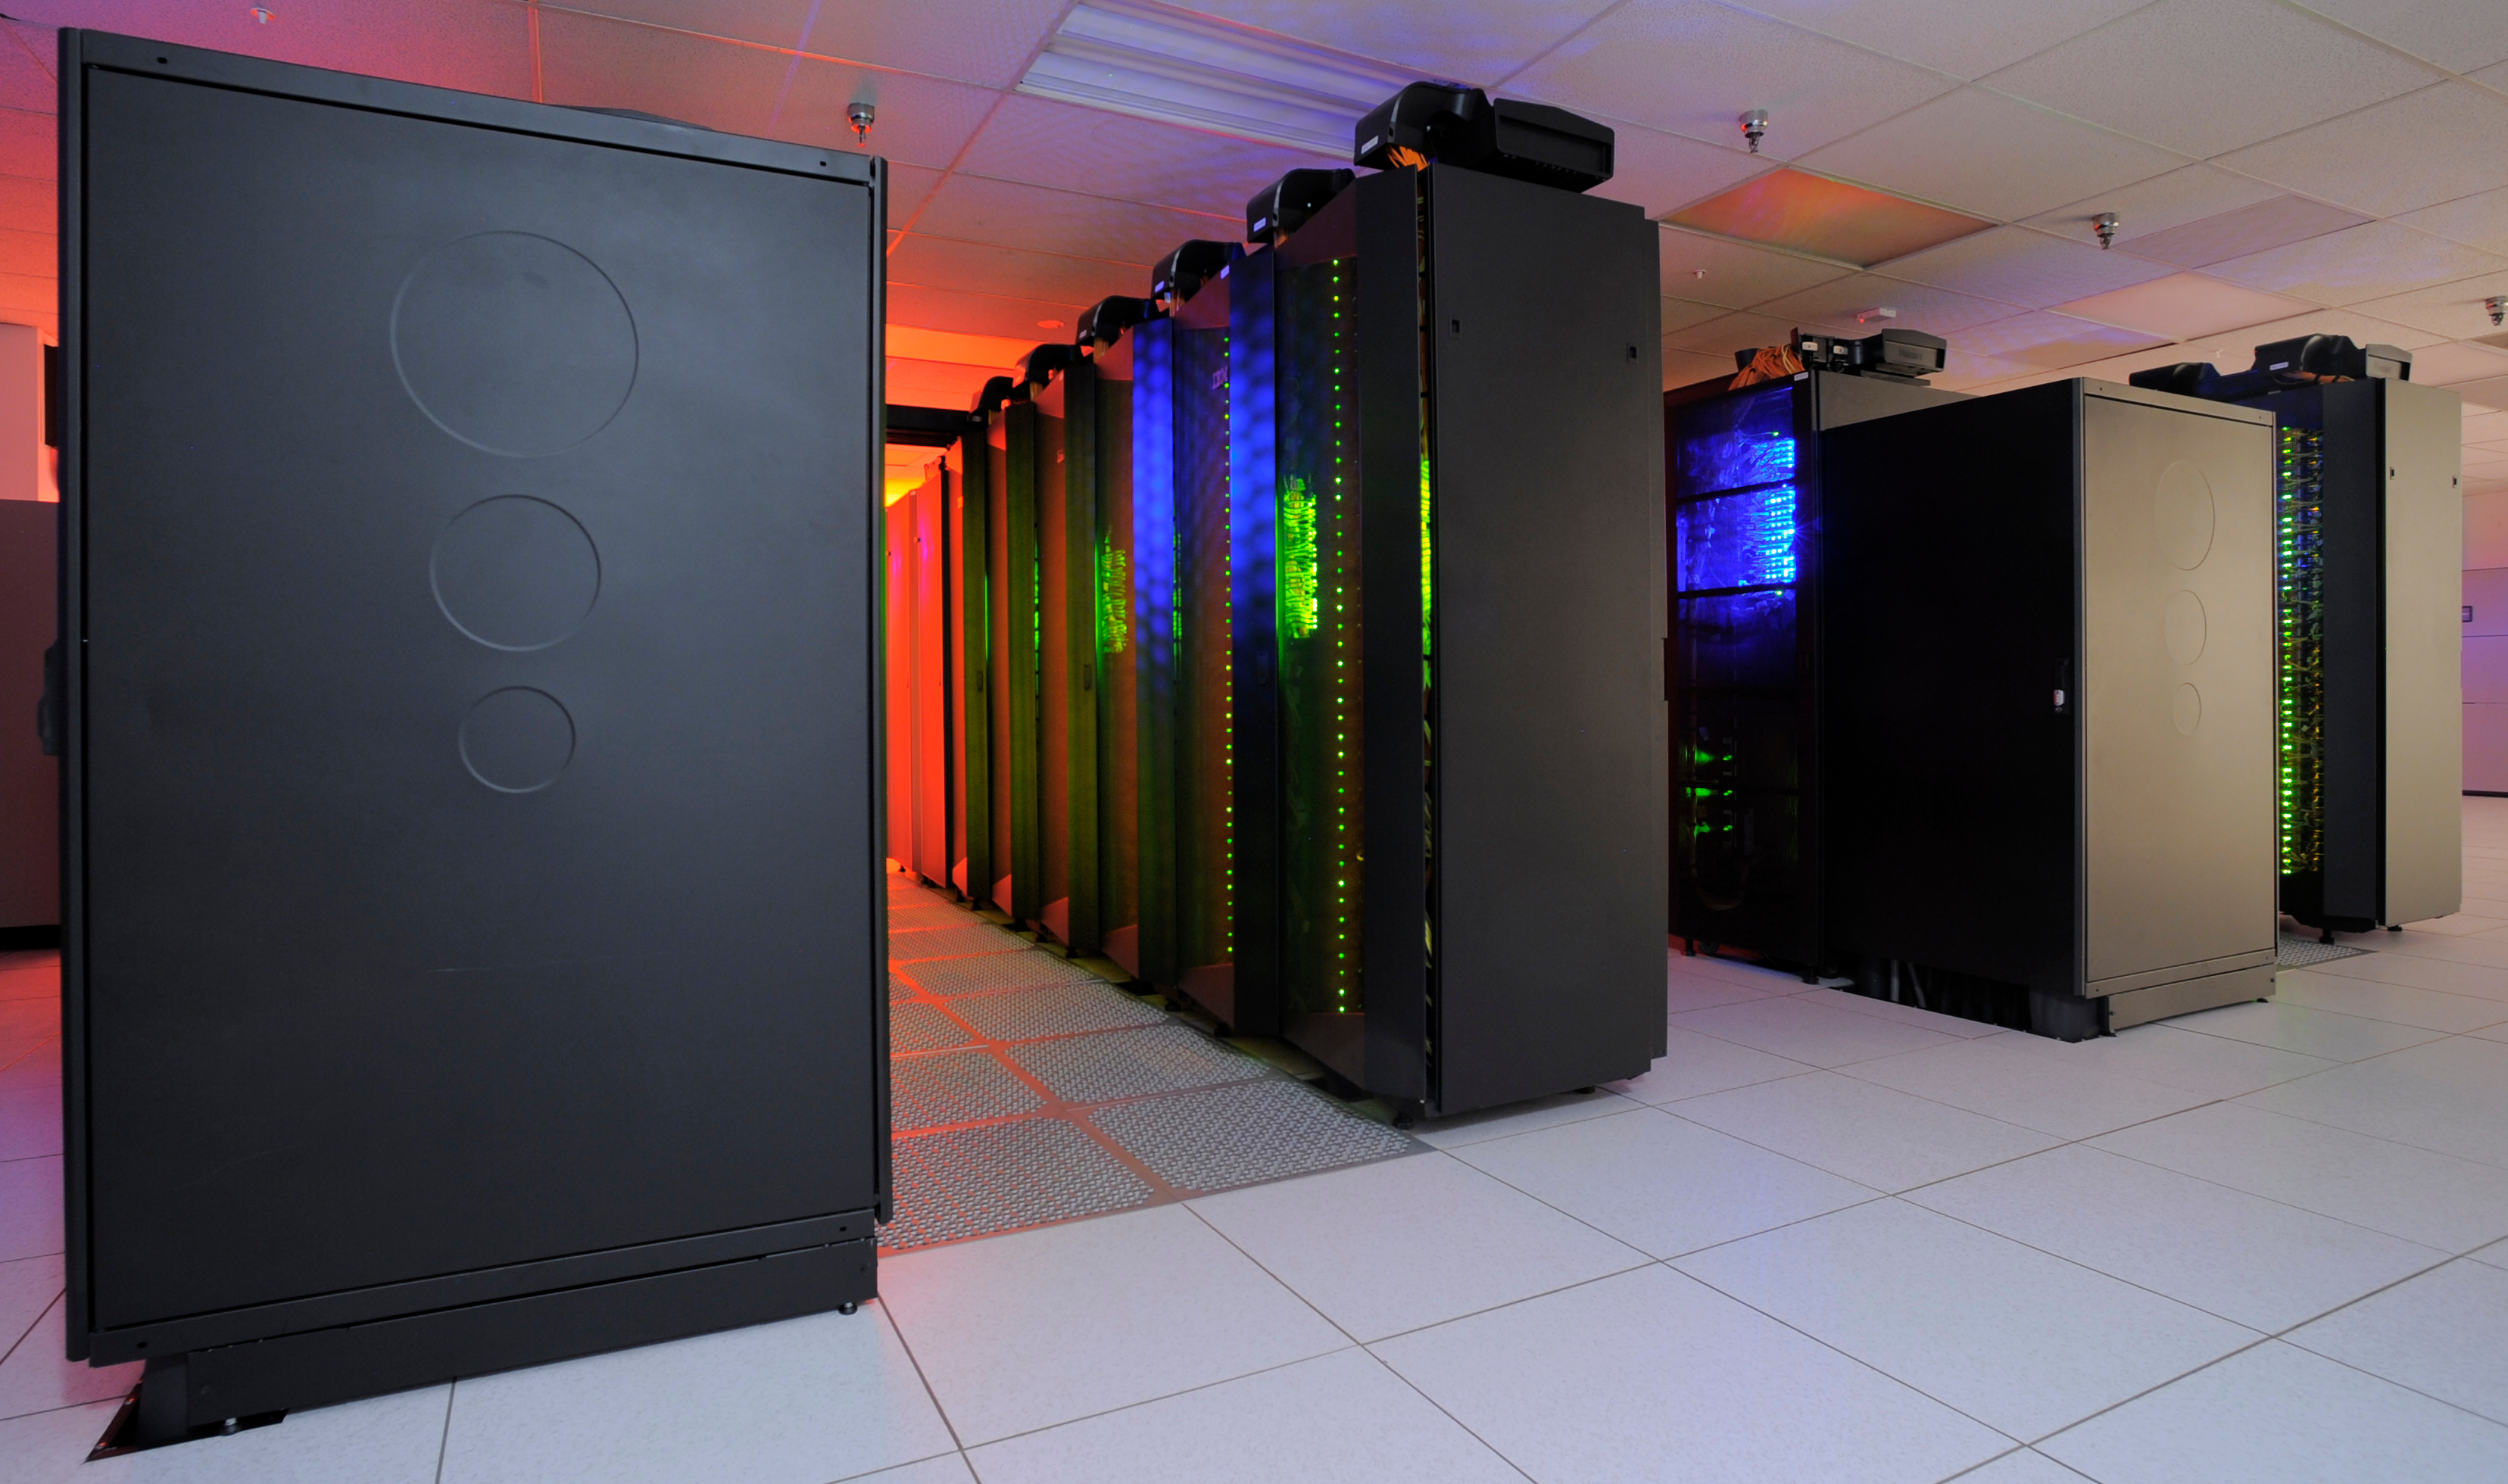

Discover Supercomputer 3

The heart of the NASA Center for Climate Simulation (NCCS) is the “Discover” supercomputer. In 2009, NCCS added more than 8,000 computer processors to Discover, for a total of nearly 15,000 processors.

Credit: NASA/Pat Izzo